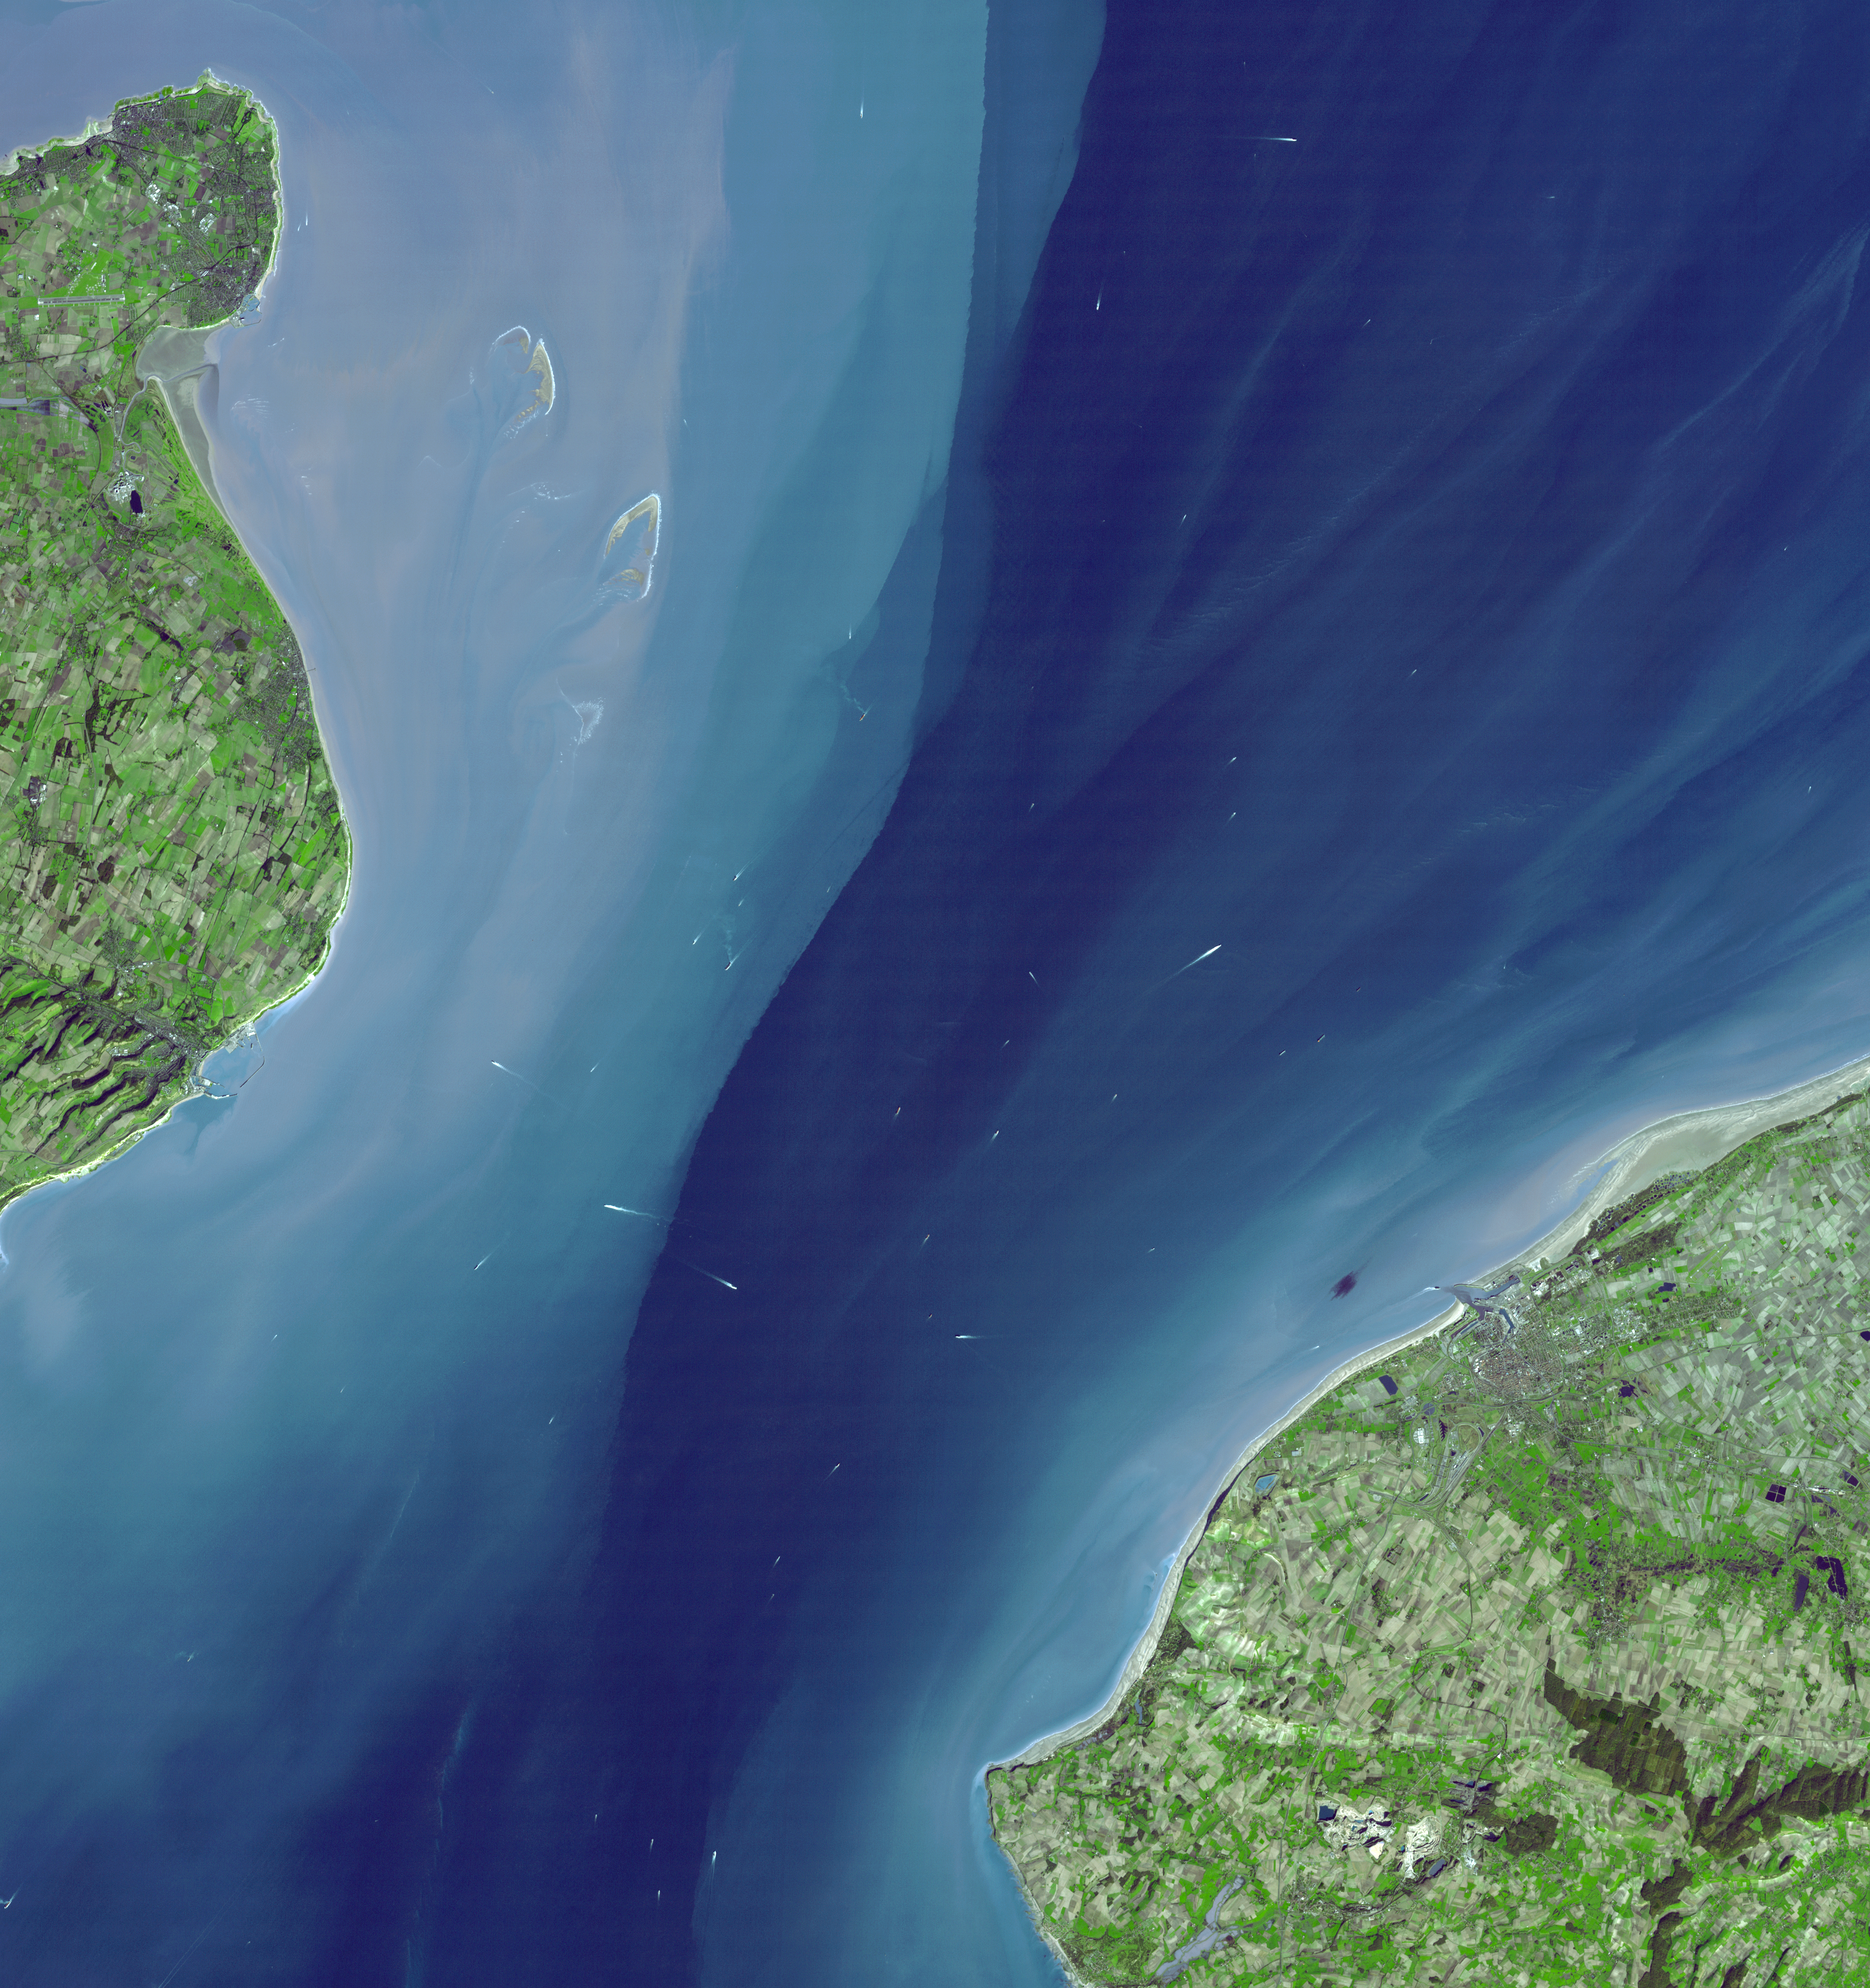

The Channel Tunnel

The Channel Tunnel is a 50.5 km-long rail tunnel beneath the English Channel at the Straits of Dover. It connects Dover, Kent in England with Calais, northern France. The undersea section of the tunnel is unsurpassed in length in the world. A proposal for a Channel tunnel was first put forward by a French engineer in 1802. In 1881, a first attempt was made at boring a tunnel from the English side; the work was halted after 800 m. Again in 1922, English workers started boring a tunnel, and advanced 120 m before it too was halted for political reasons. The most recent attempt was begun in 1987, and the tunnel was officially opened in 1994. At completion it was estimated that the project cost around $18 billion. It has been operating at a significant loss since its opening, despite trips by over 7 million passengers per year on the Eurostar train, and over 3 million vehicles per year.

With its 14 spectral bands from the visible to the thermal infrared wavelength region, and its high spatial resolution of 15 to 90 meters (about 50 to 300 feet), ASTER images Earth to map and monitor the changing surface of our planet.

ASTER is one of five Earth-observing instruments launched December 18, 1999, on NASA’s Terra satellite. The instrument was built by Japan’s Ministry of Economy, Trade and Industry. A joint U.S./Japan science team is responsible for validation and calibration of the instrument and the data products.

The broad spectral coverage and high spectral resolution of ASTER provides scientists in numerous disciplines with critical information for surface mapping, and monitoring of dynamic conditions and temporal change. Example applications are: monitoring glacial advances and retreats; monitoring potentially active volcanoes; identifying crop stress; determining cloud morphology and physical properties; wetlands evaluation; thermal pollution monitoring; coral reef degradation; surface temperature mapping of soils and geology; and measuring surface heat balance.

The U.S. science team is located at NASA’s Jet Propulsion Laboratory, Pasadena, Calif. The Terra mission is part of NASA’s Science Mission Directorate.

Size: 59.4 by 63.1 kilometers (36.0 by 39.1 miles)
Location: 51 degrees North latitude, 1.5 degrees East longitude
Orientation: North at top
Image Data: ASTER bands 3, 2, and 1
Original Data Resolution: 15 meters (49.2 feet)
Dates Acquired: March 14, 2001

Credit: NASA/GSFC/METI/ERSDAC/JAROS, and U.S./Japan ASTER Science Team